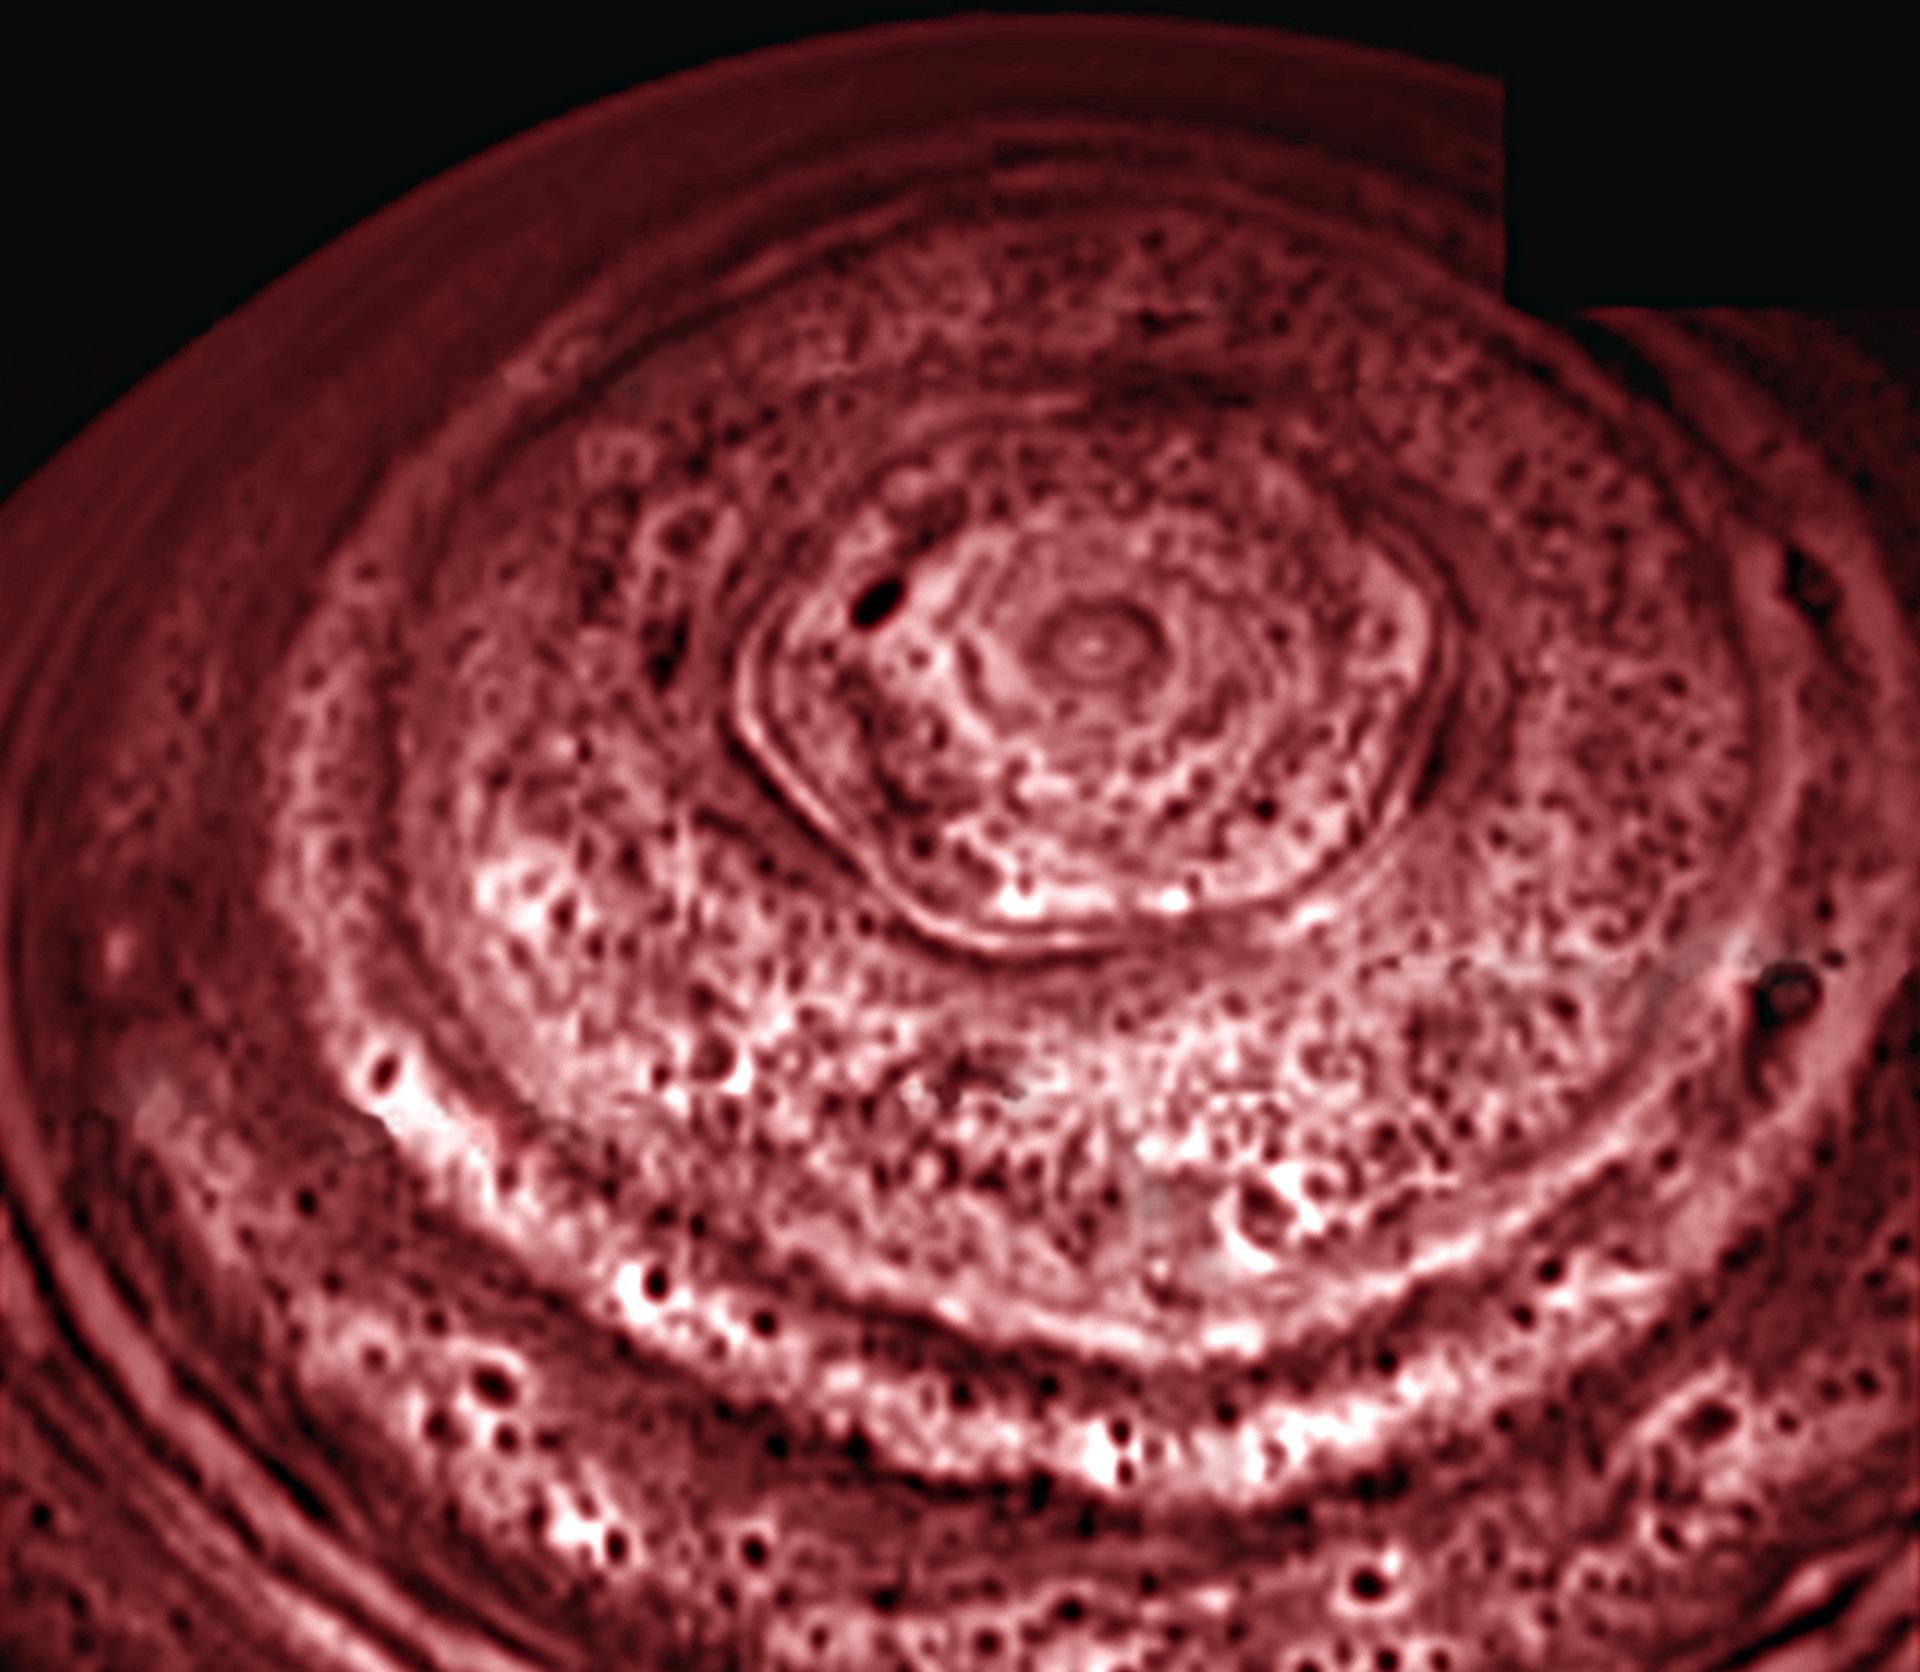

Saturn’s Active North Pole

A bizarre six-sided feature encircling the north pole of Saturn near 78 degrees north latitude has been spied by the visual and infrared mapping spectrometer on NASA’s Cassini spacecraft. This image is one of the first clear images ever taken of the north polar region as seen from a unique polar perspective.

Originally discovered and last observed by a spacecraft during NASA’s Voyager flybys of the early 1980’s, the new views of this polar hexagon taken in late 2006 prove that this is an unusually long-lived feature on Saturn.

This image is the first to capture the entire feature and north polar region in one shot, and is also the first polar view using Saturn’s thermal glow at 5 microns (seven times the wavelength visible to the human eye) as the light source. This allows the pole to be revealed during the nighttime conditions presently underway during north polar winter. Previous images from Voyager and from ground-based telescopes suffered from poor viewing perspectives, which placed the feature and the north pole at the extreme northern limb (edge) of the planet.

To see the deep atmosphere at night, the infrared instrument images the thermal glow radiating from Saturn’s depths. Clouds at depths about 75 kilometers (47 miles) lower than the clouds seen at visible wavelengths block this light, appearing dark in silhouette. To show clouds as features that are bright or white rather than dark, the original image has been contrast reversed to produce the image shown here. The nested set of alternating white and dark hexagons indicates that the hexagonal complex extends deep into the atmosphere, at least down to the 3-Earth-atmosphere pressure level, some 75 kilometers (47 miles) underneath the clouds seen by Voyager. Multiple images acquired over a 12-day period between Oct. 30 and Nov. 11, 2006, show that the feature is nearly stationary, and likely is an unusually strong pole-encircling planetary wave that extends deep into the atmosphere.

This image was acquired on Oct. 29, 2006, from an average distance of 902,000 kilometers (560,400 miles) above the cloud tops of Saturn.

Credit: NASA/JPL/University of Arizona